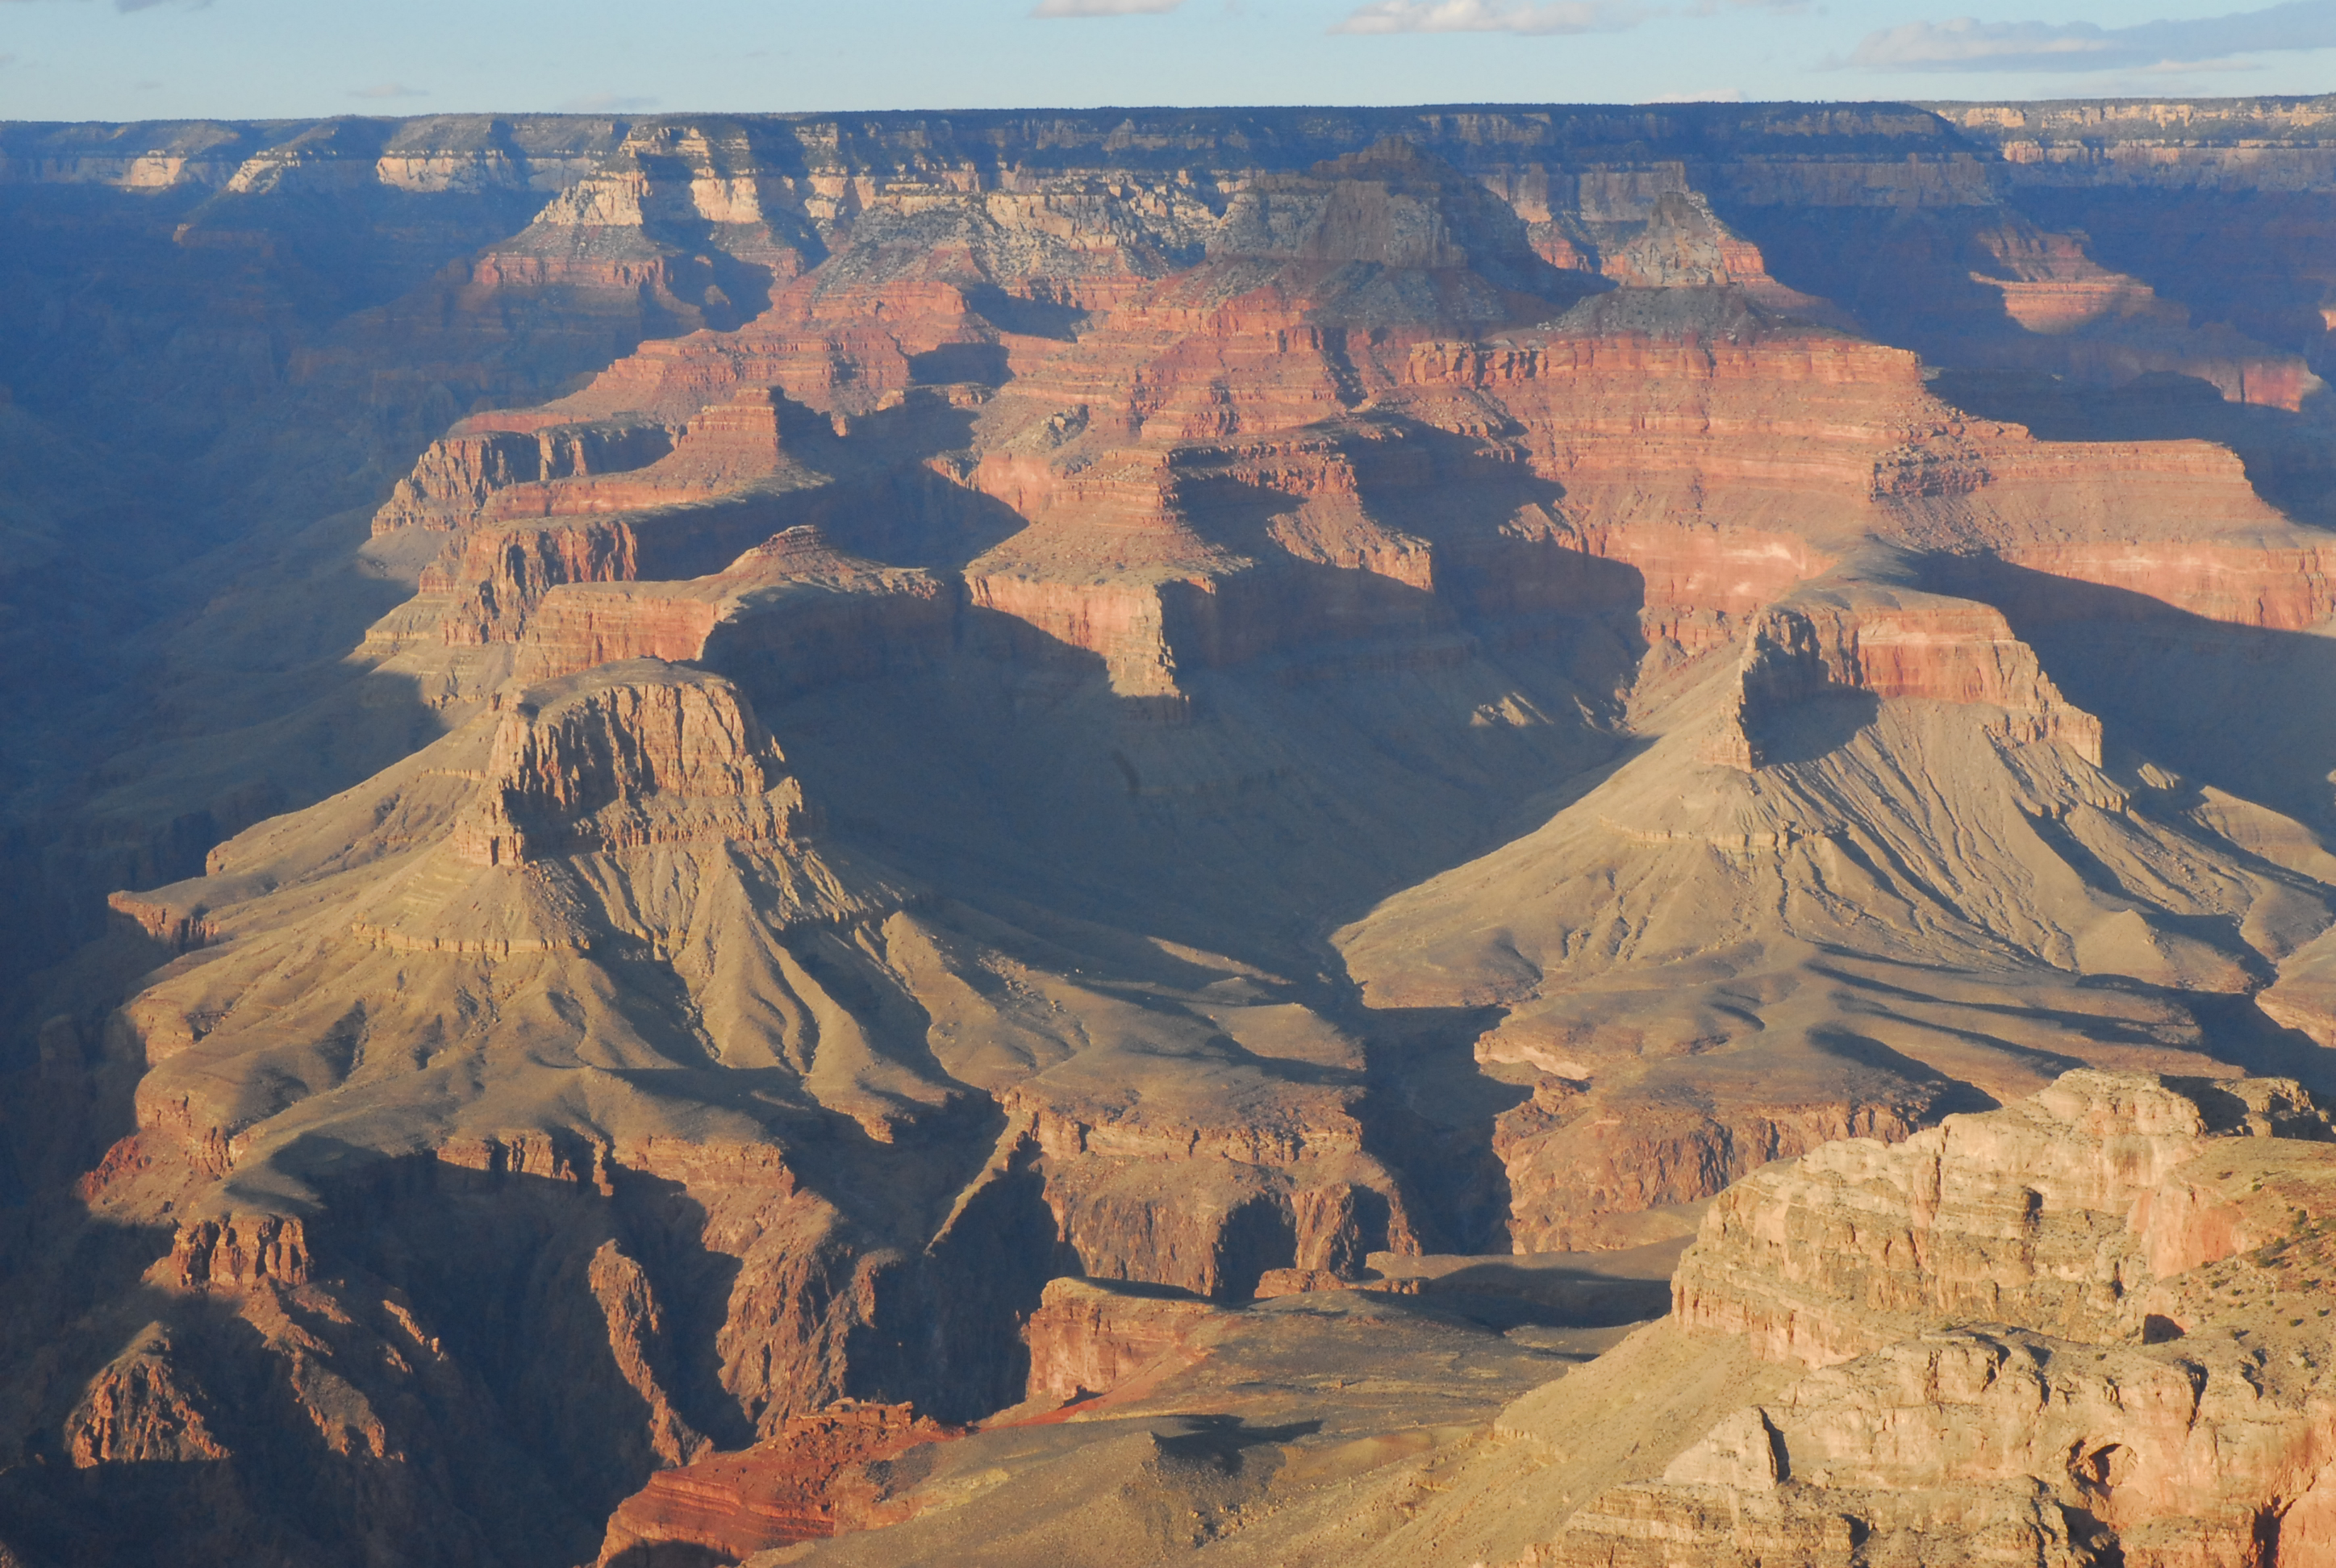

Grand Canyon Similar to Mount Sharp

Before NASA’s Curiosity rover landed on Mars, the strata exposed in Mount Sharp were compared to those in the Grand Canyon of the western United States, shown here. Now that the rover has arrived, scientists are surprised by just how close the similarities between the two terrains are.

The lower reaches of Mount Sharp form a succession of strata as thick as those exposed in the Grand Canyon, and with a diversity of colors to match, complete with buttes and mesas. The major difference is that the strata of the Grand Canyon are exposed along a great valley, whereas the strata of Mount Sharp are exposed along the flanks of a great mountain.

Credit: NASA/JPL-Caltech